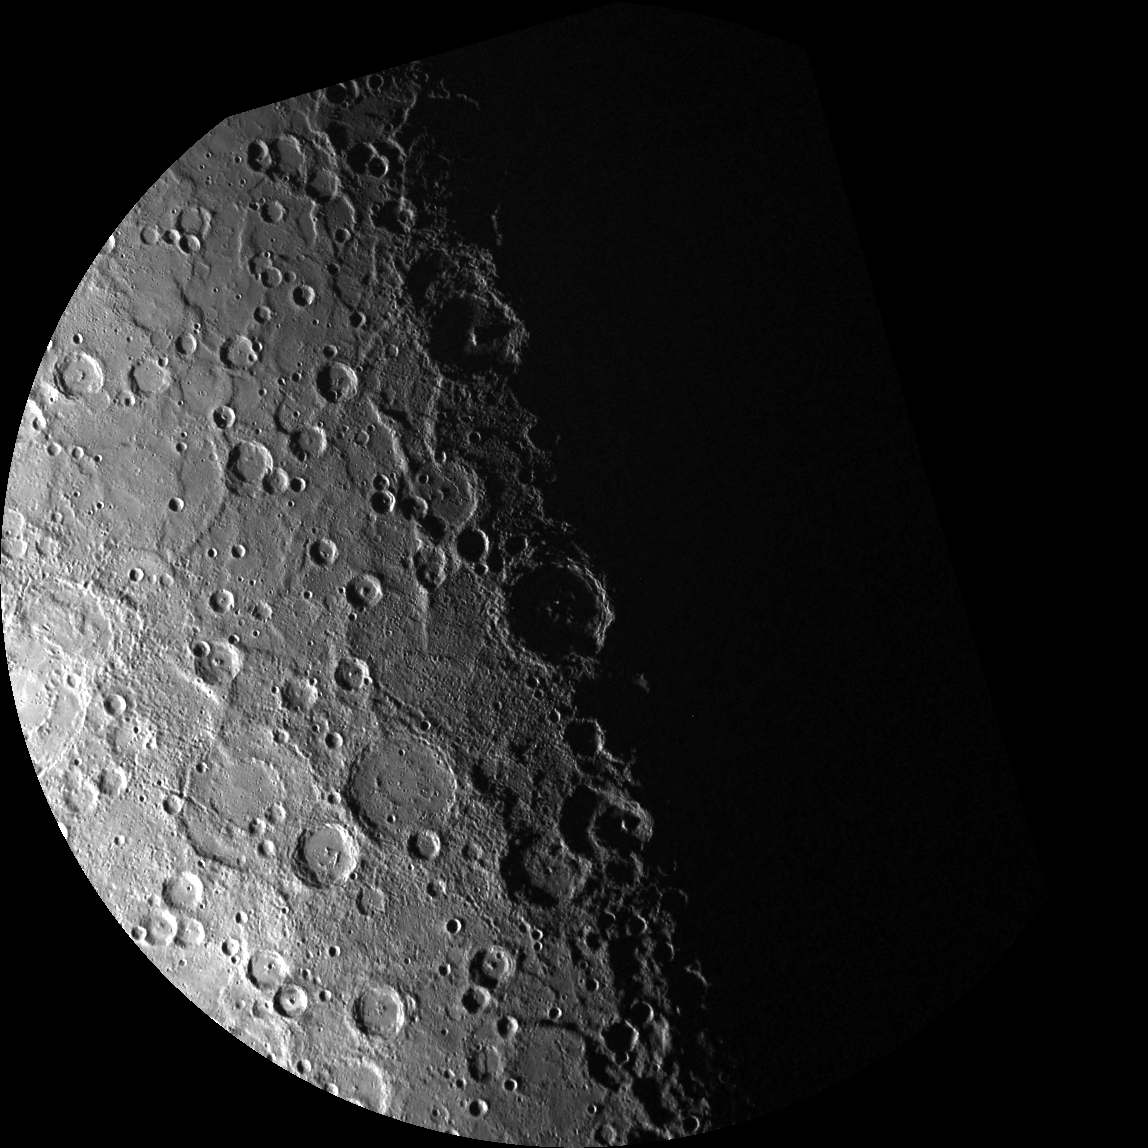

South Pole – Take 15

This WAC image is shown in a polar stereographic projection, with the south pole at the center, 0° longitude at the top, and 90° E longitude to the right. The image extends to -70° latitude in all directions. This image is the 15th of 89 total WAC images planned in support of MDIS’s south polar monitoring campaign.

One of MDIS’s imaging campaigns is to monitor the south polar region of Mercury. By imaging the polar region every four MESSENGER orbits as illumination conditions change, features that were in shadow on earlier orbits can be discerned and any permanently shadowed areas can be identified after repeated imaging over one solar day. During MESSENGER’s one-year mission, MDIS’s WAC is used to monitor the south polar region for the first Mercury solar day (176 Earth days), and MDIS’s NAC is used for imaging the south polar region during the second Mercury solar day.

On March 17, 2011 (March 18, 2011, UTC), MESSENGER became the first spacecraft ever to orbit the planet Mercury. The mission is currently in its commissioning phase, during which spacecraft and instrument performance are verified through a series of specially designed checkout activities. In the course of the one-year primary mission, the spacecraft’s seven scientific instruments and radio science investigation will unravel the history and evolution of the Solar System’s innermost planet. Visit the Why Mercury? section of this website to learn more about the science questions that the MESSENGER mission has set out to answer.

Date acquired: May 04, 2011
Image Mission Elapsed Time (MET): 212988407
Image ID: 210577
Instrument: Wide Angle Camera (WAC) of the Mercury Dual Imaging System (MDIS)
WAC filter: 7 (748 nanometers)
Center Latitude: -85.02°
Center Longitude: 261.0° E
Resolution: 1500 meters/pixel
Scale: The diameter of this polar projection is 1,700 kilometers (1,060 miles)

These images are from MESSENGER, a NASA Discovery mission to conduct the first orbital study of the innermost planet, Mercury. For information regarding the use of images, see the MESSENGER image use policy.

Credit: NASA/Johns Hopkins University Applied Physics Laboratory/Carnegie Institution of Washington